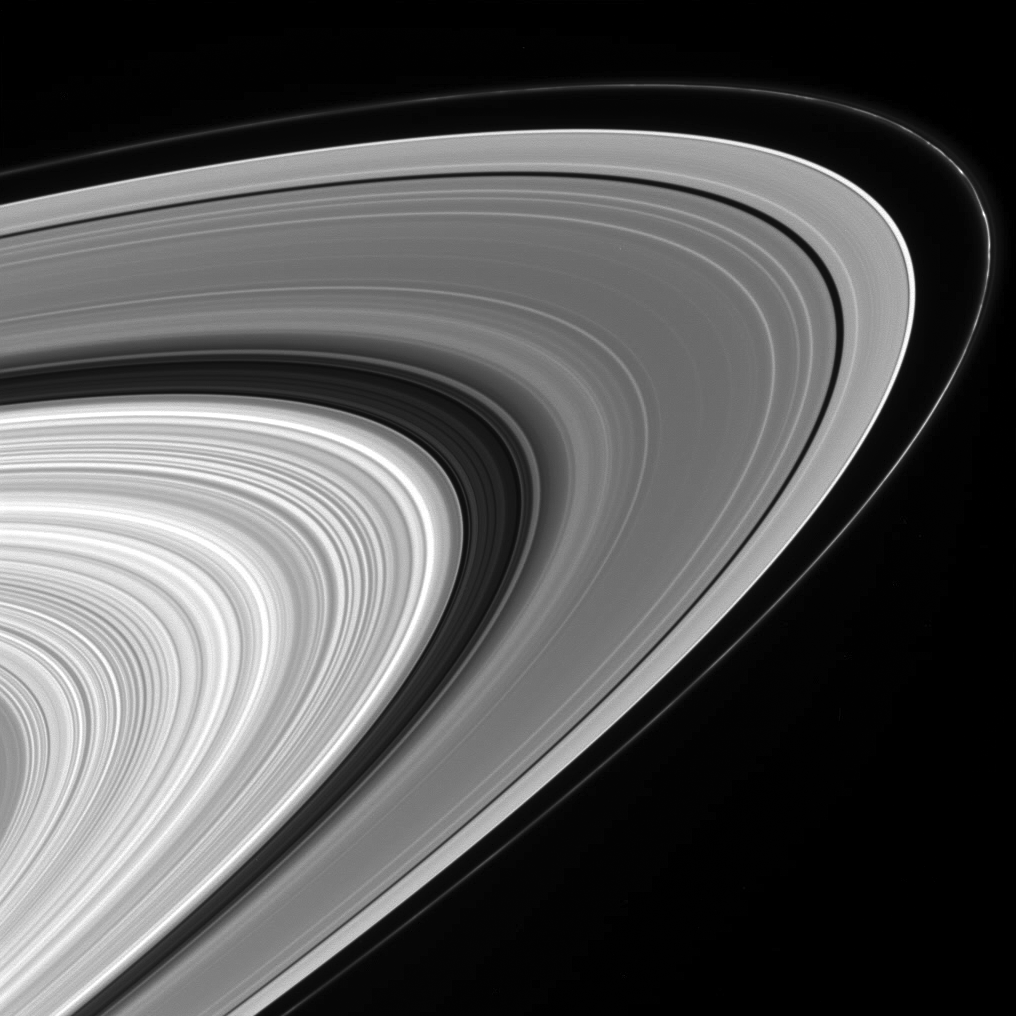

So Much to See

This wide and sweeping view of the sunlit rings of Saturn takes in the impressive variety in their structure — from the clumpy and perennially intriguing F ring to the many waves, ringlets and gaps in the A and B rings and the Cassini Division in between.

The image was taken in visible light with the Cassini spacecraft wide-angle camera on Sept. 9, 2006 at a distance of approximately 640,000 kilometers (397,000 miles) from Saturn. The view was acquired from about 10 degrees below the ringplane. Image scale on the sky at the distance of Saturn is 35 kilometers (22 miles) per pixel.

The Cassini-Huygens mission is a cooperative project of NASA, the European Space Agency and the Italian Space Agency. The Jet Propulsion Laboratory, a division of the California Institute of Technology in Pasadena, manages the mission for NASA’s Science Mission Directorate, Washington, D.C. The Cassini orbiter and its two onboard cameras were designed, developed and assembled at JPL. The imaging operations center is based at the Space Science Institute in Boulder, Colo.

Credit: NASA/JPL/Space Science Institute